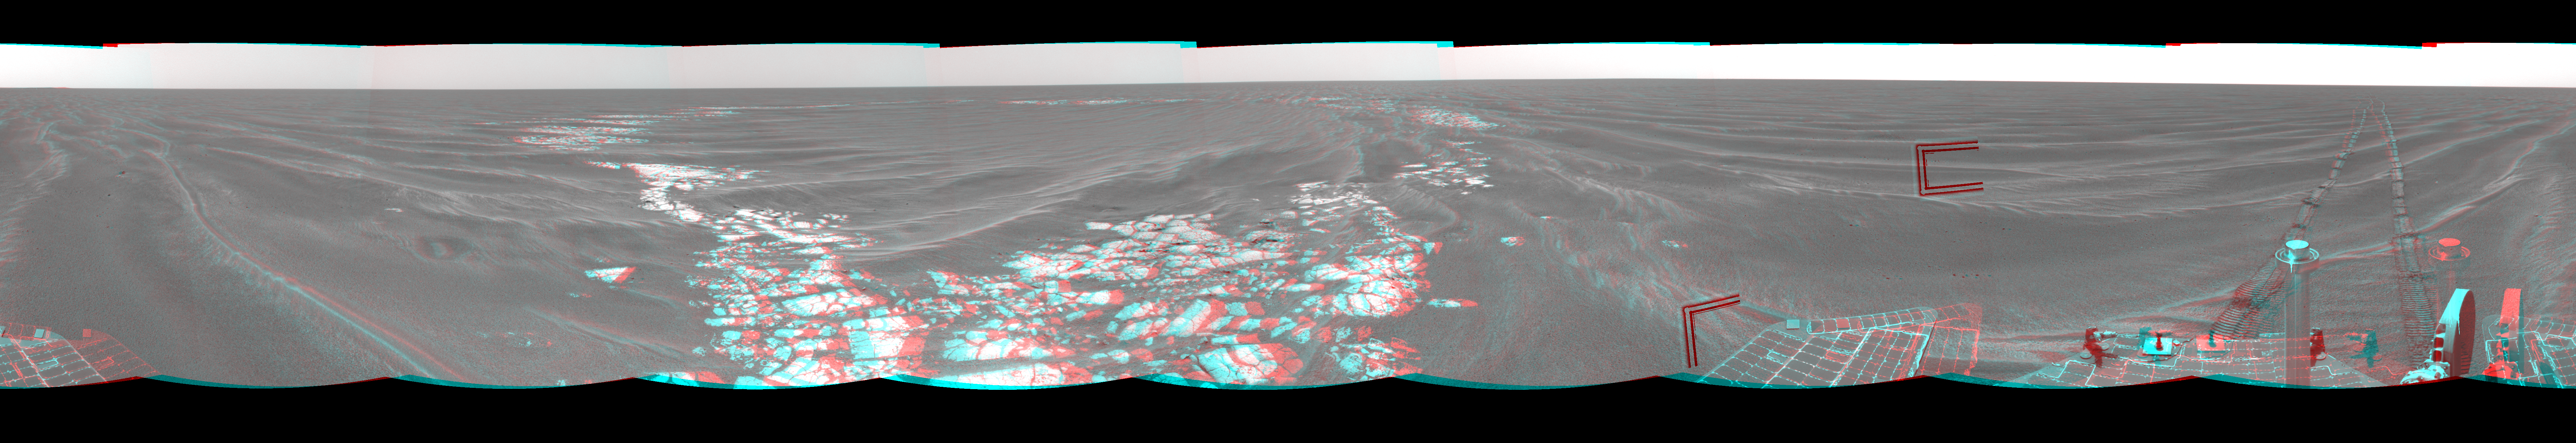

Beside ‘Vostok Crater’ (3-D)

Figure 1

NASA’s Mars Exploration Rover Opportunity used its navigation camera to take the images combined into this 360-degree view of the rover’s surroundings on the 399th martian day, or sol, of its surface mission (March 8, 2005). Opportunity drove 35 meters (115 feet) that sol and reached the edge of “Vostok Crater” before taking the images. Sand has buried much of the crater. This location is catalogued as Opportunity’s site 50. This three-dimensional view is presented as a cylindrical-perspective projection with geometric and brightness seam correction. Two angular marks in the right half of the image are artifacts of image-compression data loss.

Figure 1 is the left-eye view of a stereo pair and Figure 2 is the right-eye view of a stereo pair.

Credit: NASA/JPL